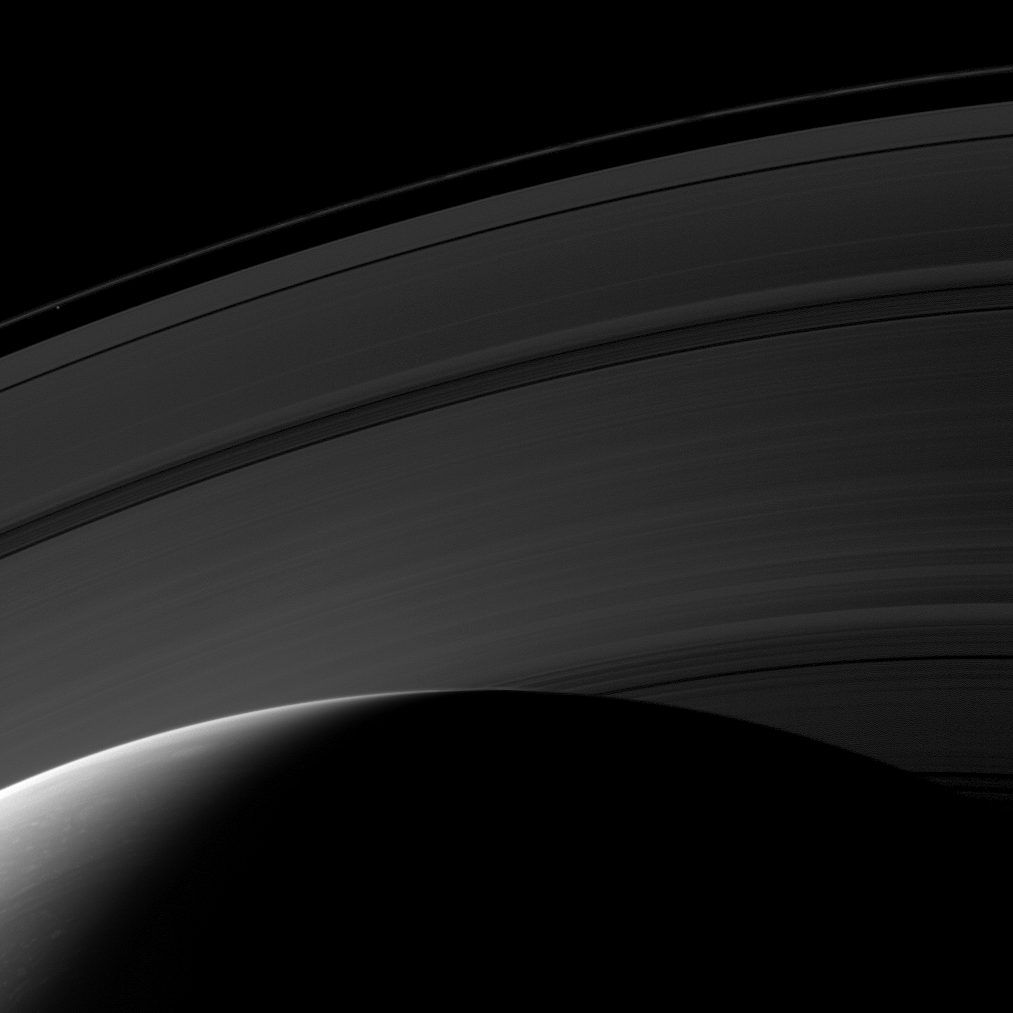

Daybreak From Above

Day breaks on the northern hemisphere of Saturn in this image from the Cassini spacecraft. The D ring is hidden below the horizon, but, working outward from the planet, this image shows the C, B, A and F rings. The moon Prometheus (86 kilometers, or 53 miles across) is a faint speck inside the thin F ring in the upper left of the image.

This view looks toward the unilluminated side of the rings from about 39 degrees above the ringplane. The image was taken with the Cassini spacecraft wide-angle camera on March 20, 2009 using a spectral filter sensitive to wavelengths of near-infrared light centered at 853 nanometers. The view was obtained at a distance of approximately 888,000 kilometers (552,000 miles) from Saturn and at a Sun-Saturn-spacecraft, or phase, angle of 121 degrees. Image scale is 50 kilometers (31 miles) per pixel.

The Cassini-Huygens mission is a cooperative project of NASA, the European Space Agency and the Italian Space Agency. The Jet Propulsion Laboratory, a division of the California Institute of Technology in Pasadena, manages the mission for NASA’s Science Mission Directorate, Washington, D.C. The Cassini orbiter and its two onboard cameras were designed, developed and assembled at JPL. The imaging operations center is based at the Space Science Institute in Boulder, Colo.

Credit: NASA/JPL/Space Science Institute